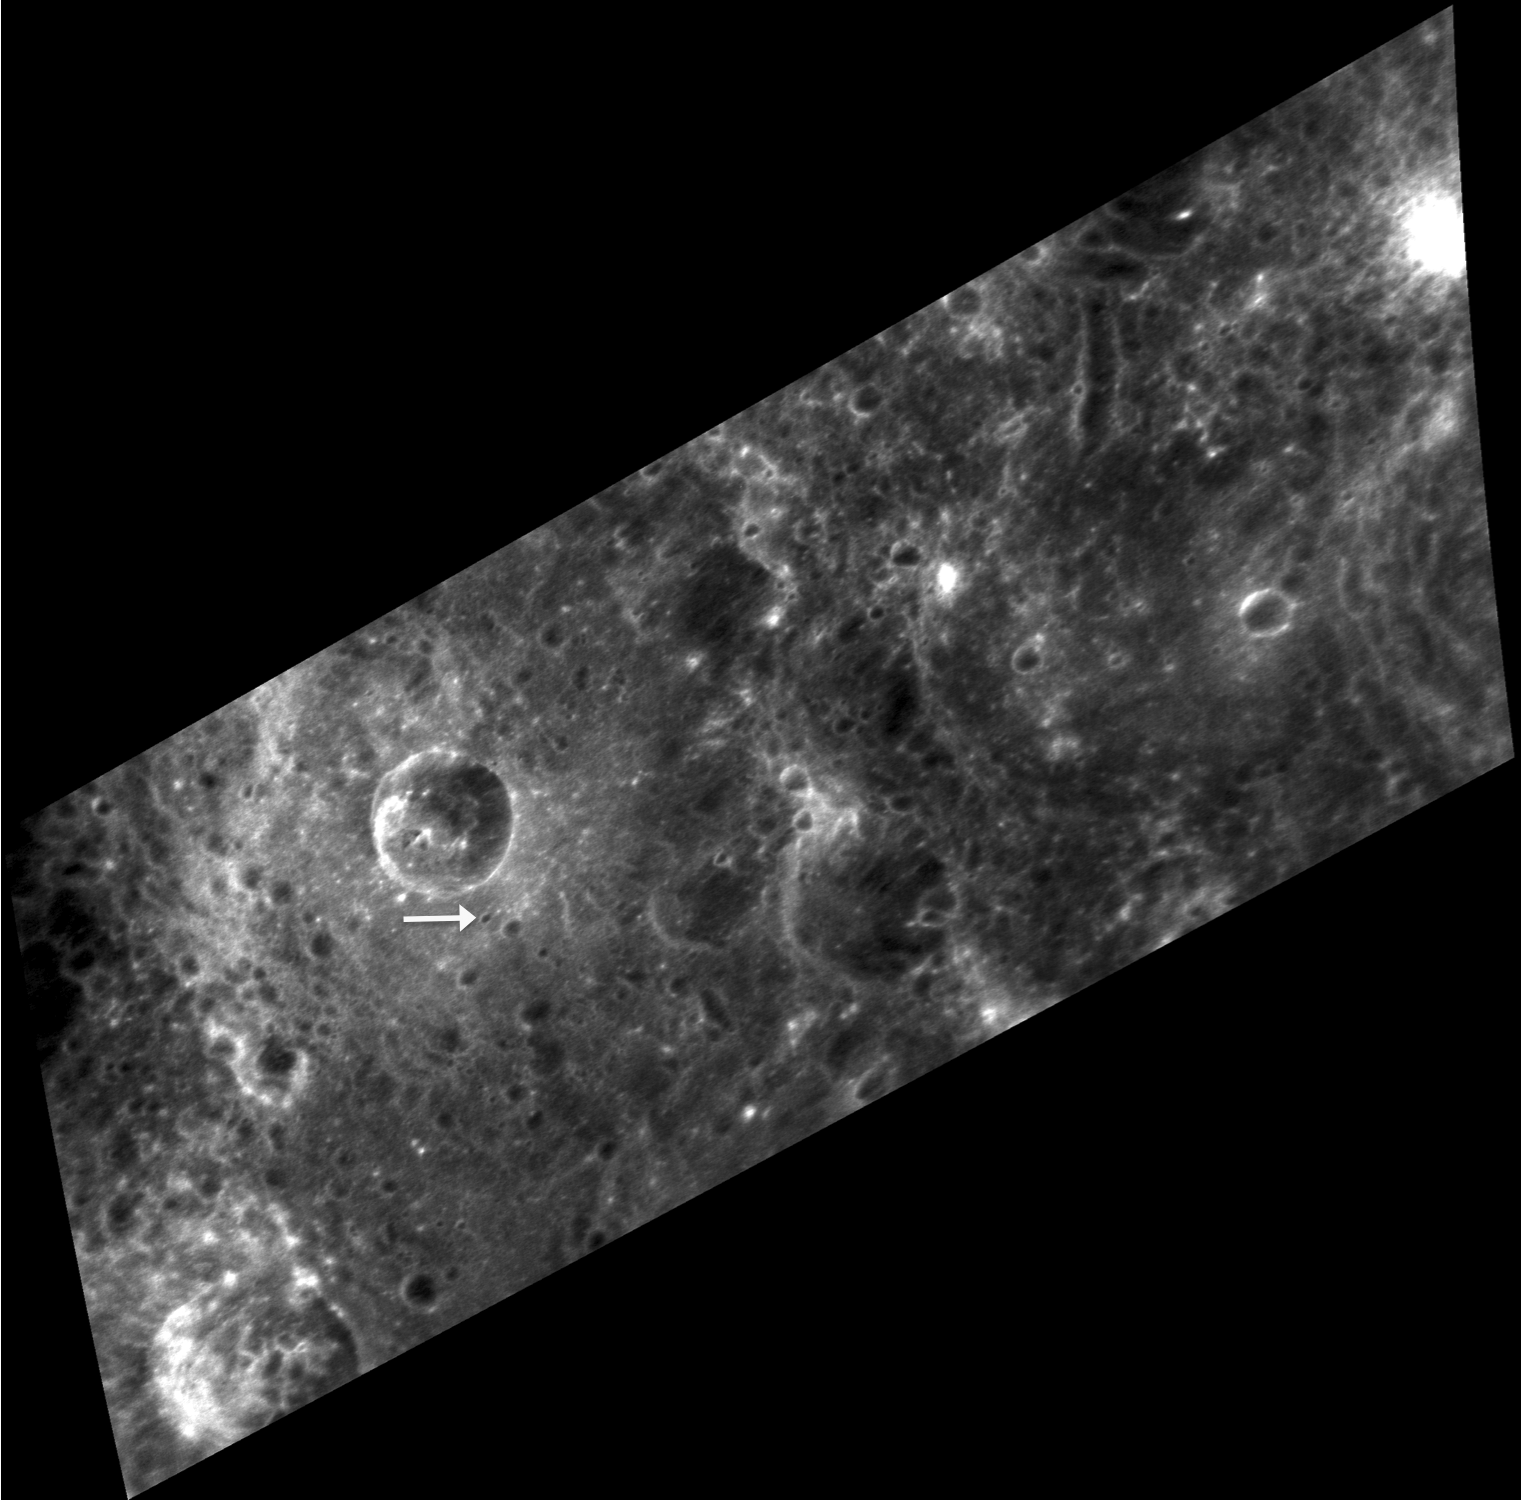

Twenty Something

Today’s image is a map projection of an oblique view. At the time of Mariner 10’s first Mercury flyby, the planet’s prime meridian (line of zero-degree longitude) was about 10° on the night side of the planet and hence was not visible to the cameras. A small crater visible in a Mariner 10 high-resolution image was selected to define the 20° West line of longitude. The crater, shown at the tip of the arrow in the MESSENGER image above, is named “Hun Kal,” which means 20 in an ancient Mayan language.

This image was acquired as a high-resolution targeted observation. Targeted observations are images of a small area on Mercury’s surface at resolutions much higher than the 250-meter/pixel (820 feet/pixel) morphology base map or the 1-kilometer/pixel (0.6 miles/pixel) color base map. It is not possible to cover all of Mercury’s surface at this high resolution during MESSENGER’s one-year mission, but several areas of high scientific interest are generally imaged in this mode each week.

The MESSENGER spacecraft is the first ever to orbit the planet Mercury, and the spacecraft’s seven scientific instruments and radio science investigation are unraveling the history and evolution of the Solar System’s innermost planet. Visit the Why Mercury? section of this website to learn more about the key science questions that the MESSENGER mission is addressing. During the one-year primary mission, MDIS is scheduled to acquire more than 75,000 images in support of MESSENGER’s science goals.

Date acquired: September 04, 2011
Image Mission Elapsed Time (MET): 223616660
Image ID: 716393
Instrument: Narrow Angle Camera (NAC) of the Mercury Dual Imaging System (MDIS)
Center Latitude: -0.16°
Center Longitude: 340.7° E
Resolution: 82 meters/pixel
Scale: The crater above Hun Kal is about 19 km (12 mi.) in diameter.
Incidence Angle: 18.9°
Emission Angle: 66.3°
Phase Angle: 82.5

These images are from MESSENGER, a NASA Discovery mission to conduct the first orbital study of the innermost planet, Mercury. For information regarding the use of images, see the MESSENGER image use policy.

Credit: NASA/Johns Hopkins University Applied Physics Laboratory/Carnegie Institution of Washington